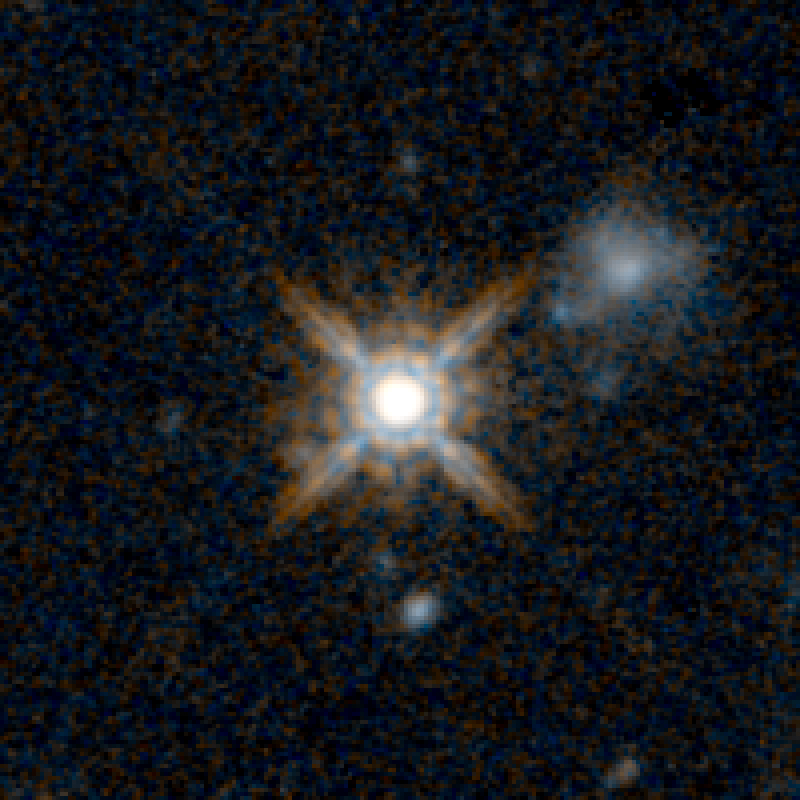

QSO F2M 2222 HST Image

Object Name: F2M 2222
Object Description: Dust-Reddened Quasars
Instrument: HST/WFC3/IR
Filters: F125W (J) and F160W (H)

This image is a composite of separate exposures acquired by the WFC3 instruments on the Hubble Space Telescope. Several filters were used to sample broad wavelength ranges. The color results from assigning different hues (colors) to each monochromatic (grayscale) image associated with an individual filter. In this case, the assigned colors are: Blue: F125W (J) Orange: F160W (H)

Credit: NASA, ESA, and E. Glikman (Middlebury College, Vermont)